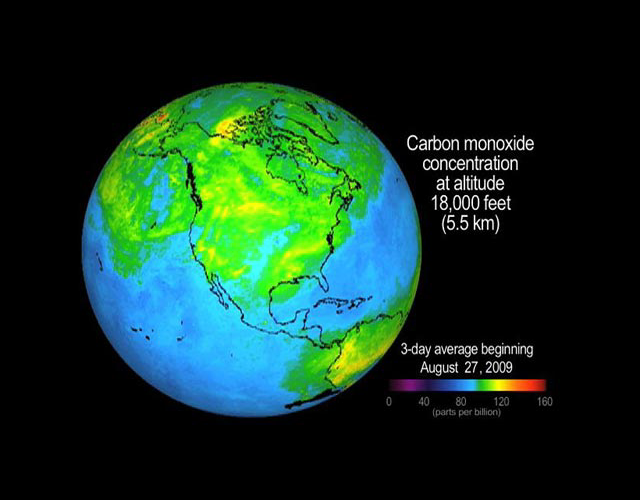

Concentration and Transport of Carbon Monoxide from the California Wildfires

Beginning August 26, 2009, and continuing into September 2009, a large wildfire in the Angeles National Forest north of Los Angeles known as the Station Fire burned more than 140,000 acres through September 3. Carbon monoxide in the smoke from this large fire was lofted as high as 8.3 kilometers (27,000 feet) into the atmosphere, where it was observed by JPL’s Atmospheric Infrared Sounder (AIRS) instrument onboard NASA’s Aqua satellite.

This movie, created using continuously updated data from NASA’s “Eyes on the Earth 3-D” feature on NASA’s global climate change website (http://climate.nasa.gov), shows three-day running averages of daily AIRS retrievals of the abundance of carbon monoxide present at an altitude of 5.5 kilometers (18,000 feet). AIRS is most sensitive to carbon monoxide at this altitude, which is a region conducive to long-range transport of the smoke. As the carbon monoxide is lifted by the fire’s heat and blows downwind, it appears in the August 30 AIRS map north and east of the fire as a yellow to red plume that stretches from Southern California across Nevada and Utah. The plume is transported eastward on subsequent days, crossing Denver on August 31, southeastward to Texas on September 1, and reaching the Louisiana Gulf Coast on September 2. As the plume moves further east, mixing of carbon monoxide down to Earth’s surface could adversely impact air quality, as it has already done in Salt Lake City and Denver. Previous studies using AIRS data have documented the impact of distant fires on air quality in Houston and other locations [McMillan et al., 2008, JGR, doi:10.1029/2007JD009711; McMillan et al., 2009, JGR, doi:10.1029/2009jd011973].

About AIRS
The Atmospheric Infrared Sounder, AIRS, in conjunction with the Advanced Microwave Sounding Unit, AMSU, senses emitted infrared and microwave radiation from Earth to provide a three-dimensional look at Earth’s weather and climate. Working in tandem, the two instruments make simultaneous observations all the way down to Earth’s surface, even in the presence of heavy clouds. With more than 2,000 channels sensing different regions of the atmosphere, the system creates a global, three-dimensional map of atmospheric temperature and humidity, cloud amounts and heights, greenhouse gas concentrations, and many other atmospheric phenomena. Launched into Earth orbit in 2002, the AIRS and AMSU instruments fly onboard NASA’s Aqua spacecraft and are managed by NASA’s Jet Propulsion Laboratory in Pasadena, Calif., under contract to NASA. JPL is a division of the California Institute of Technology in Pasadena.

Credit: NASA/JPL